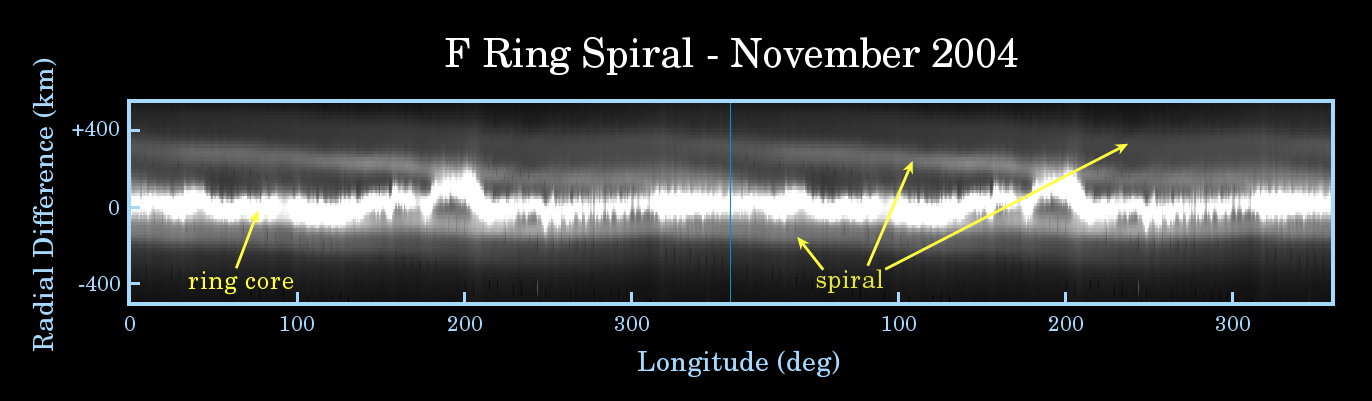

The F Ring’s Spiral Arm

This map of Saturn’s F ring illustrates how the ghostly strands flanking the core of this contorted ring, when examined in detail, actually form a spiral structure wound like a spring around the planet.

Two identical maps of the F ring have been joined, side-by-side, to show the nature of the spiral more clearly. The F ring has been mapped as if it were a circular feature, so that its eccentricity is not apparent here.

The spiral strand’s path across the image begins about 350 kilometers (217 miles) inward of the F ring core at about 200 degrees longitude (bottom axis) on the right map, and moves closer to the ring core toward the left, wrapping over onto the map on the left. The strand appears to cross the ring core around 100 degrees longitude, after which the distance between the strand and the ring core increases to the left and can be followed, moving even farther outward, wrapping around to the rightmost boundary of the right-hand map and continuing to the left.

Other spiraling structures seen in the main rings of Saturn, the density and bending waves, are initiated by the gravitational influence of an orbiting moon. Density and bending waves move across the rings because of the way that relatively massive ring particles exert a gravitational influence on each other and can all move together.

In contrast, the F ring spiral structure contains very little mass and appears to originate from material somehow episodically ejected from the core of the F ring and then sheared out due to the different orbital speeds followed by the constituent particles.

Scientists have speculated that the spiral may be a consequence of moons crossing the F ring and spreading its particles around.

The Cassini-Huygens mission is a cooperative project of NASA, the European Space Agency and the Italian Space Agency. The Jet Propulsion Laboratory, a division of the California Institute of Technology in Pasadena, manages the mission for NASA’s Science Mission Directorate, Washington, D.C. The Cassini orbiter was designed, developed and assembled at JPL.

Credit: NASA/JPL/Space Science Institute